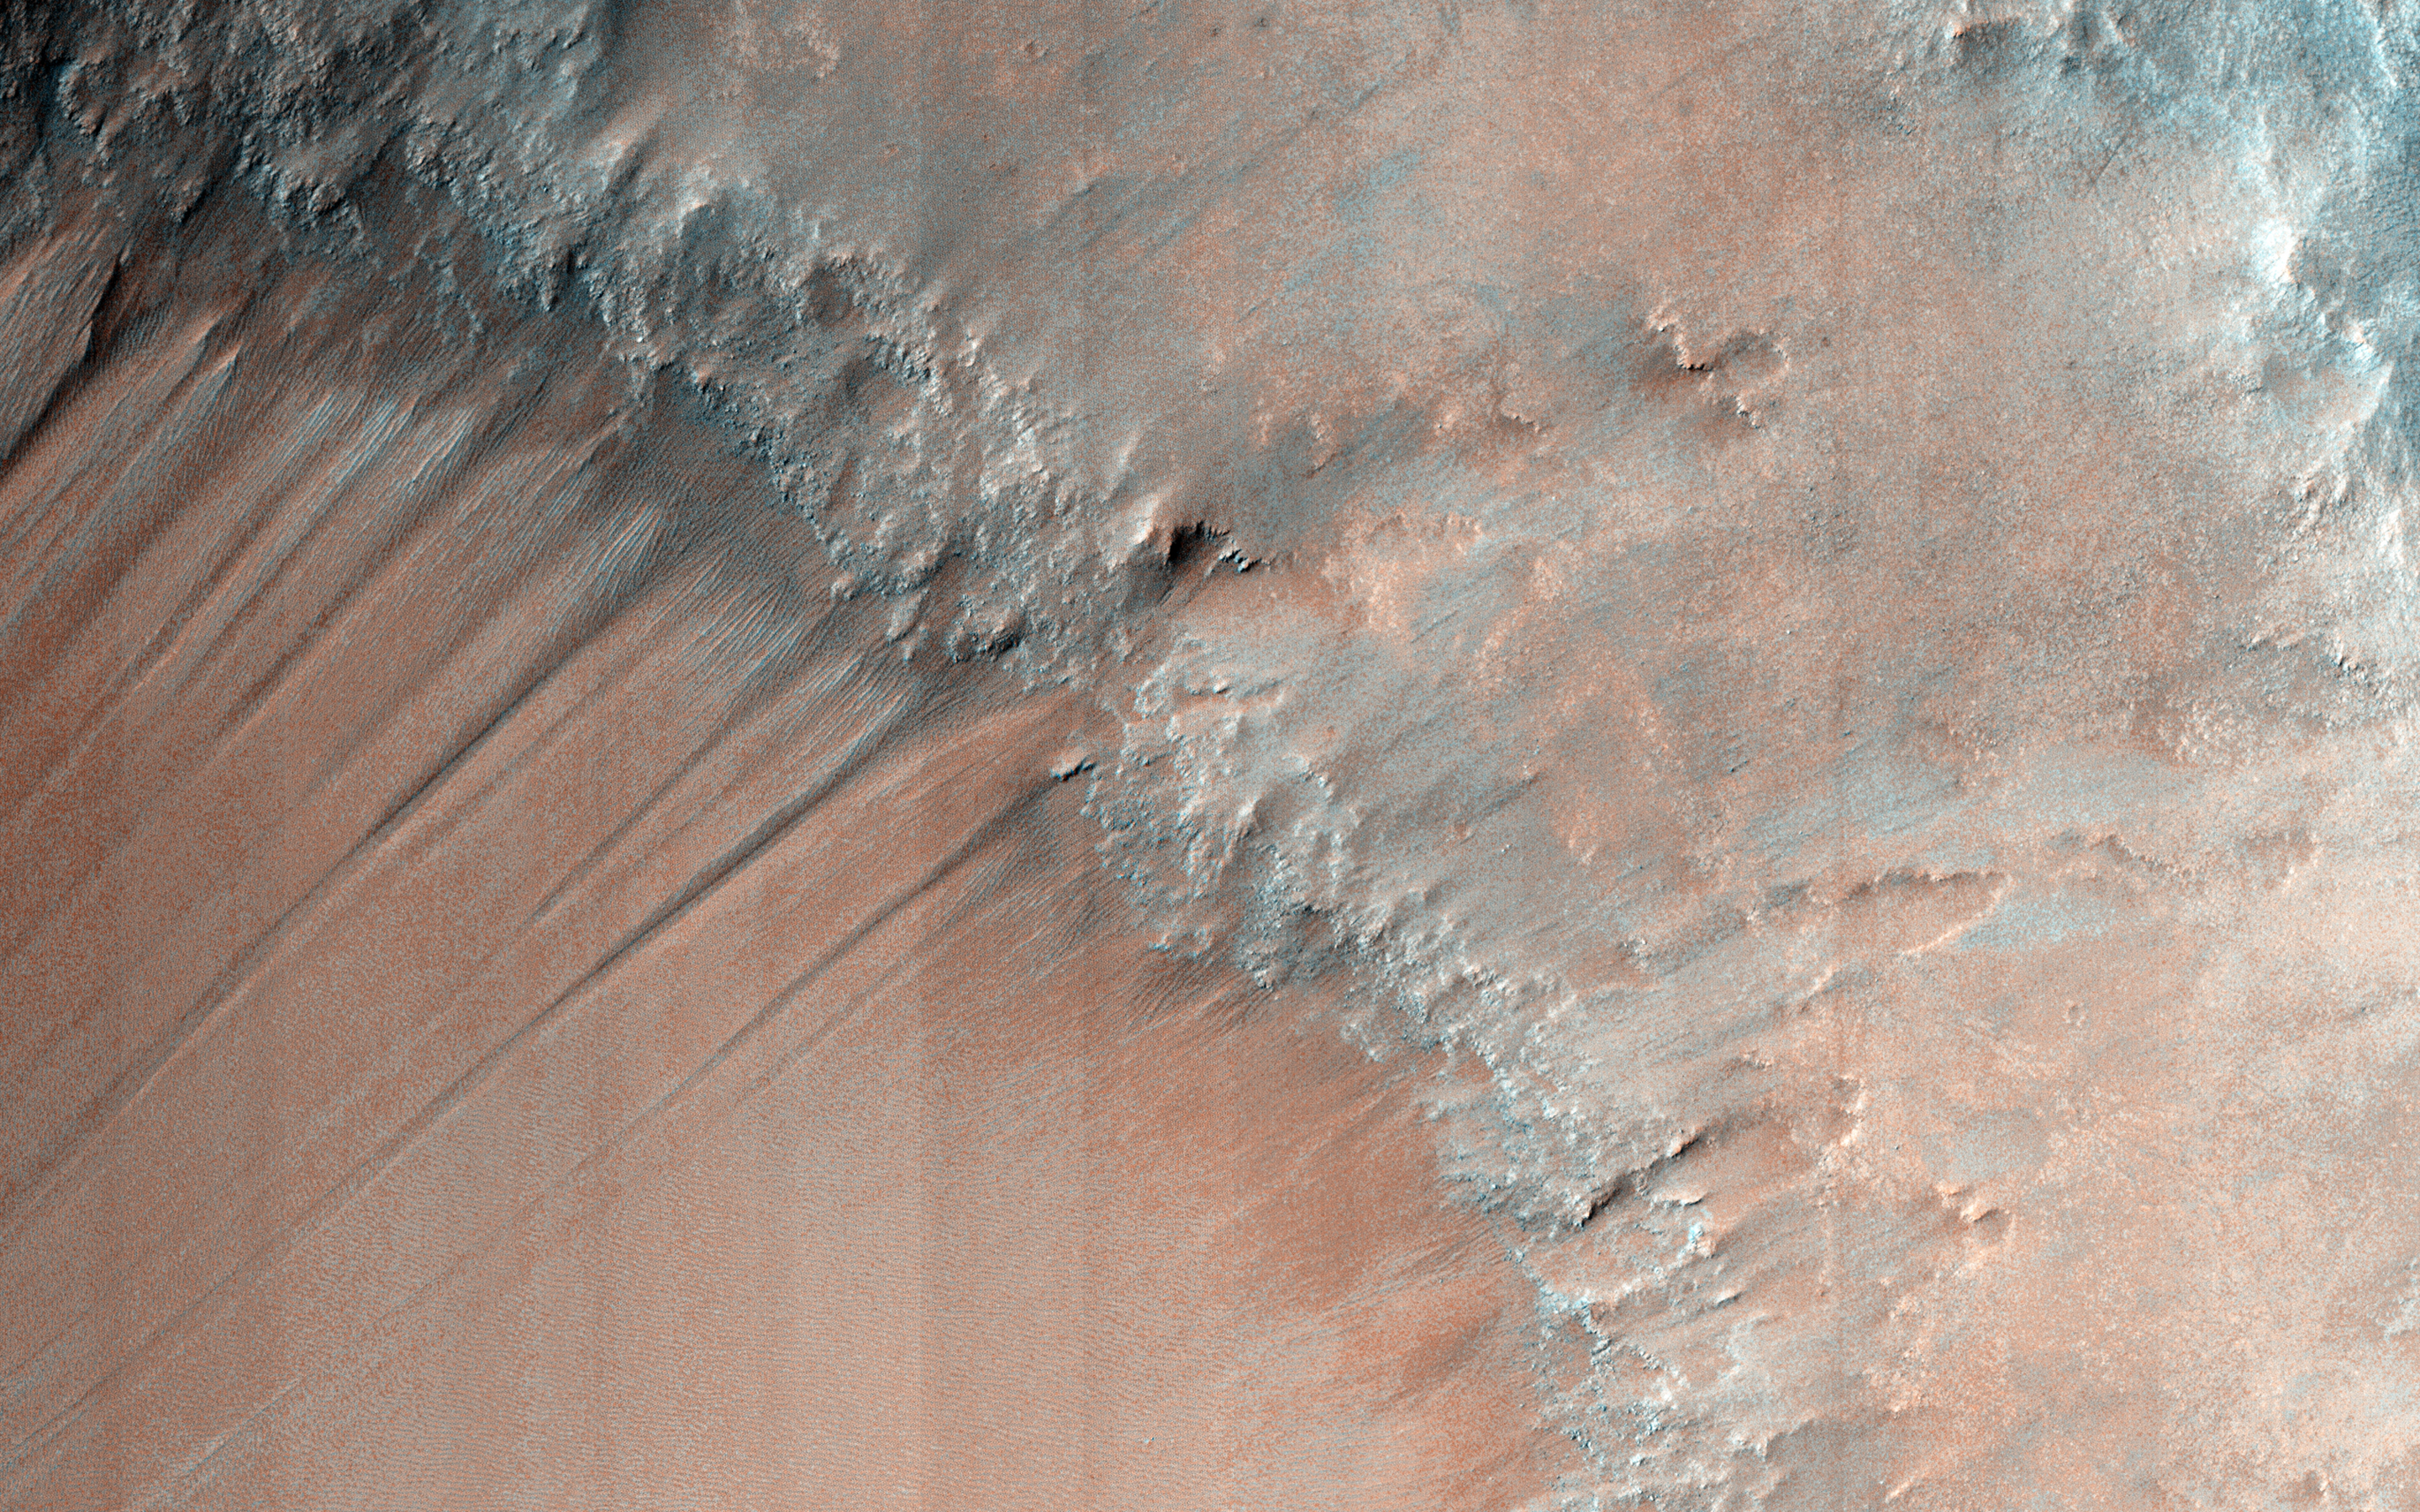

Gullies and Bedrock in Nirgal Vallis

The gullies in this image are within the valley wall of an ancient channel-Nirgal Vallis-a testament to flowing water in Mars’ ancient past. However, the formation of gullies are still the subject of much debate with respect to their formation: “wet” vs. “dry” or even “dry” with the aid of some lubricating fluid.

Gullies most commonly form in the steep walls of simple craters. Gullies are common even in cold arctic deserts on Earth (e.g., the Haughton impact structure on Devon Island). This suggests that these provocative features can form on a mostly dry Mars that is only sporadically wet.

Regardless, these features bear a remarkable resemblance to flowers, including the blossom, petals, stem, and roots. Can you see it too?

The University of Arizona, Tucson, operates HiRISE, which was built by Ball Aerospace & Technologies Corp., Boulder, Colo. NASA’s Jet Propulsion Laboratory, a division of the California Institute of Technology in Pasadena, manages the Mars Reconnaissance Orbiter Project for NASA’s Science Mission Directorate, Washington.

Credit: NASA/JPL-Caltech/University of Arizona